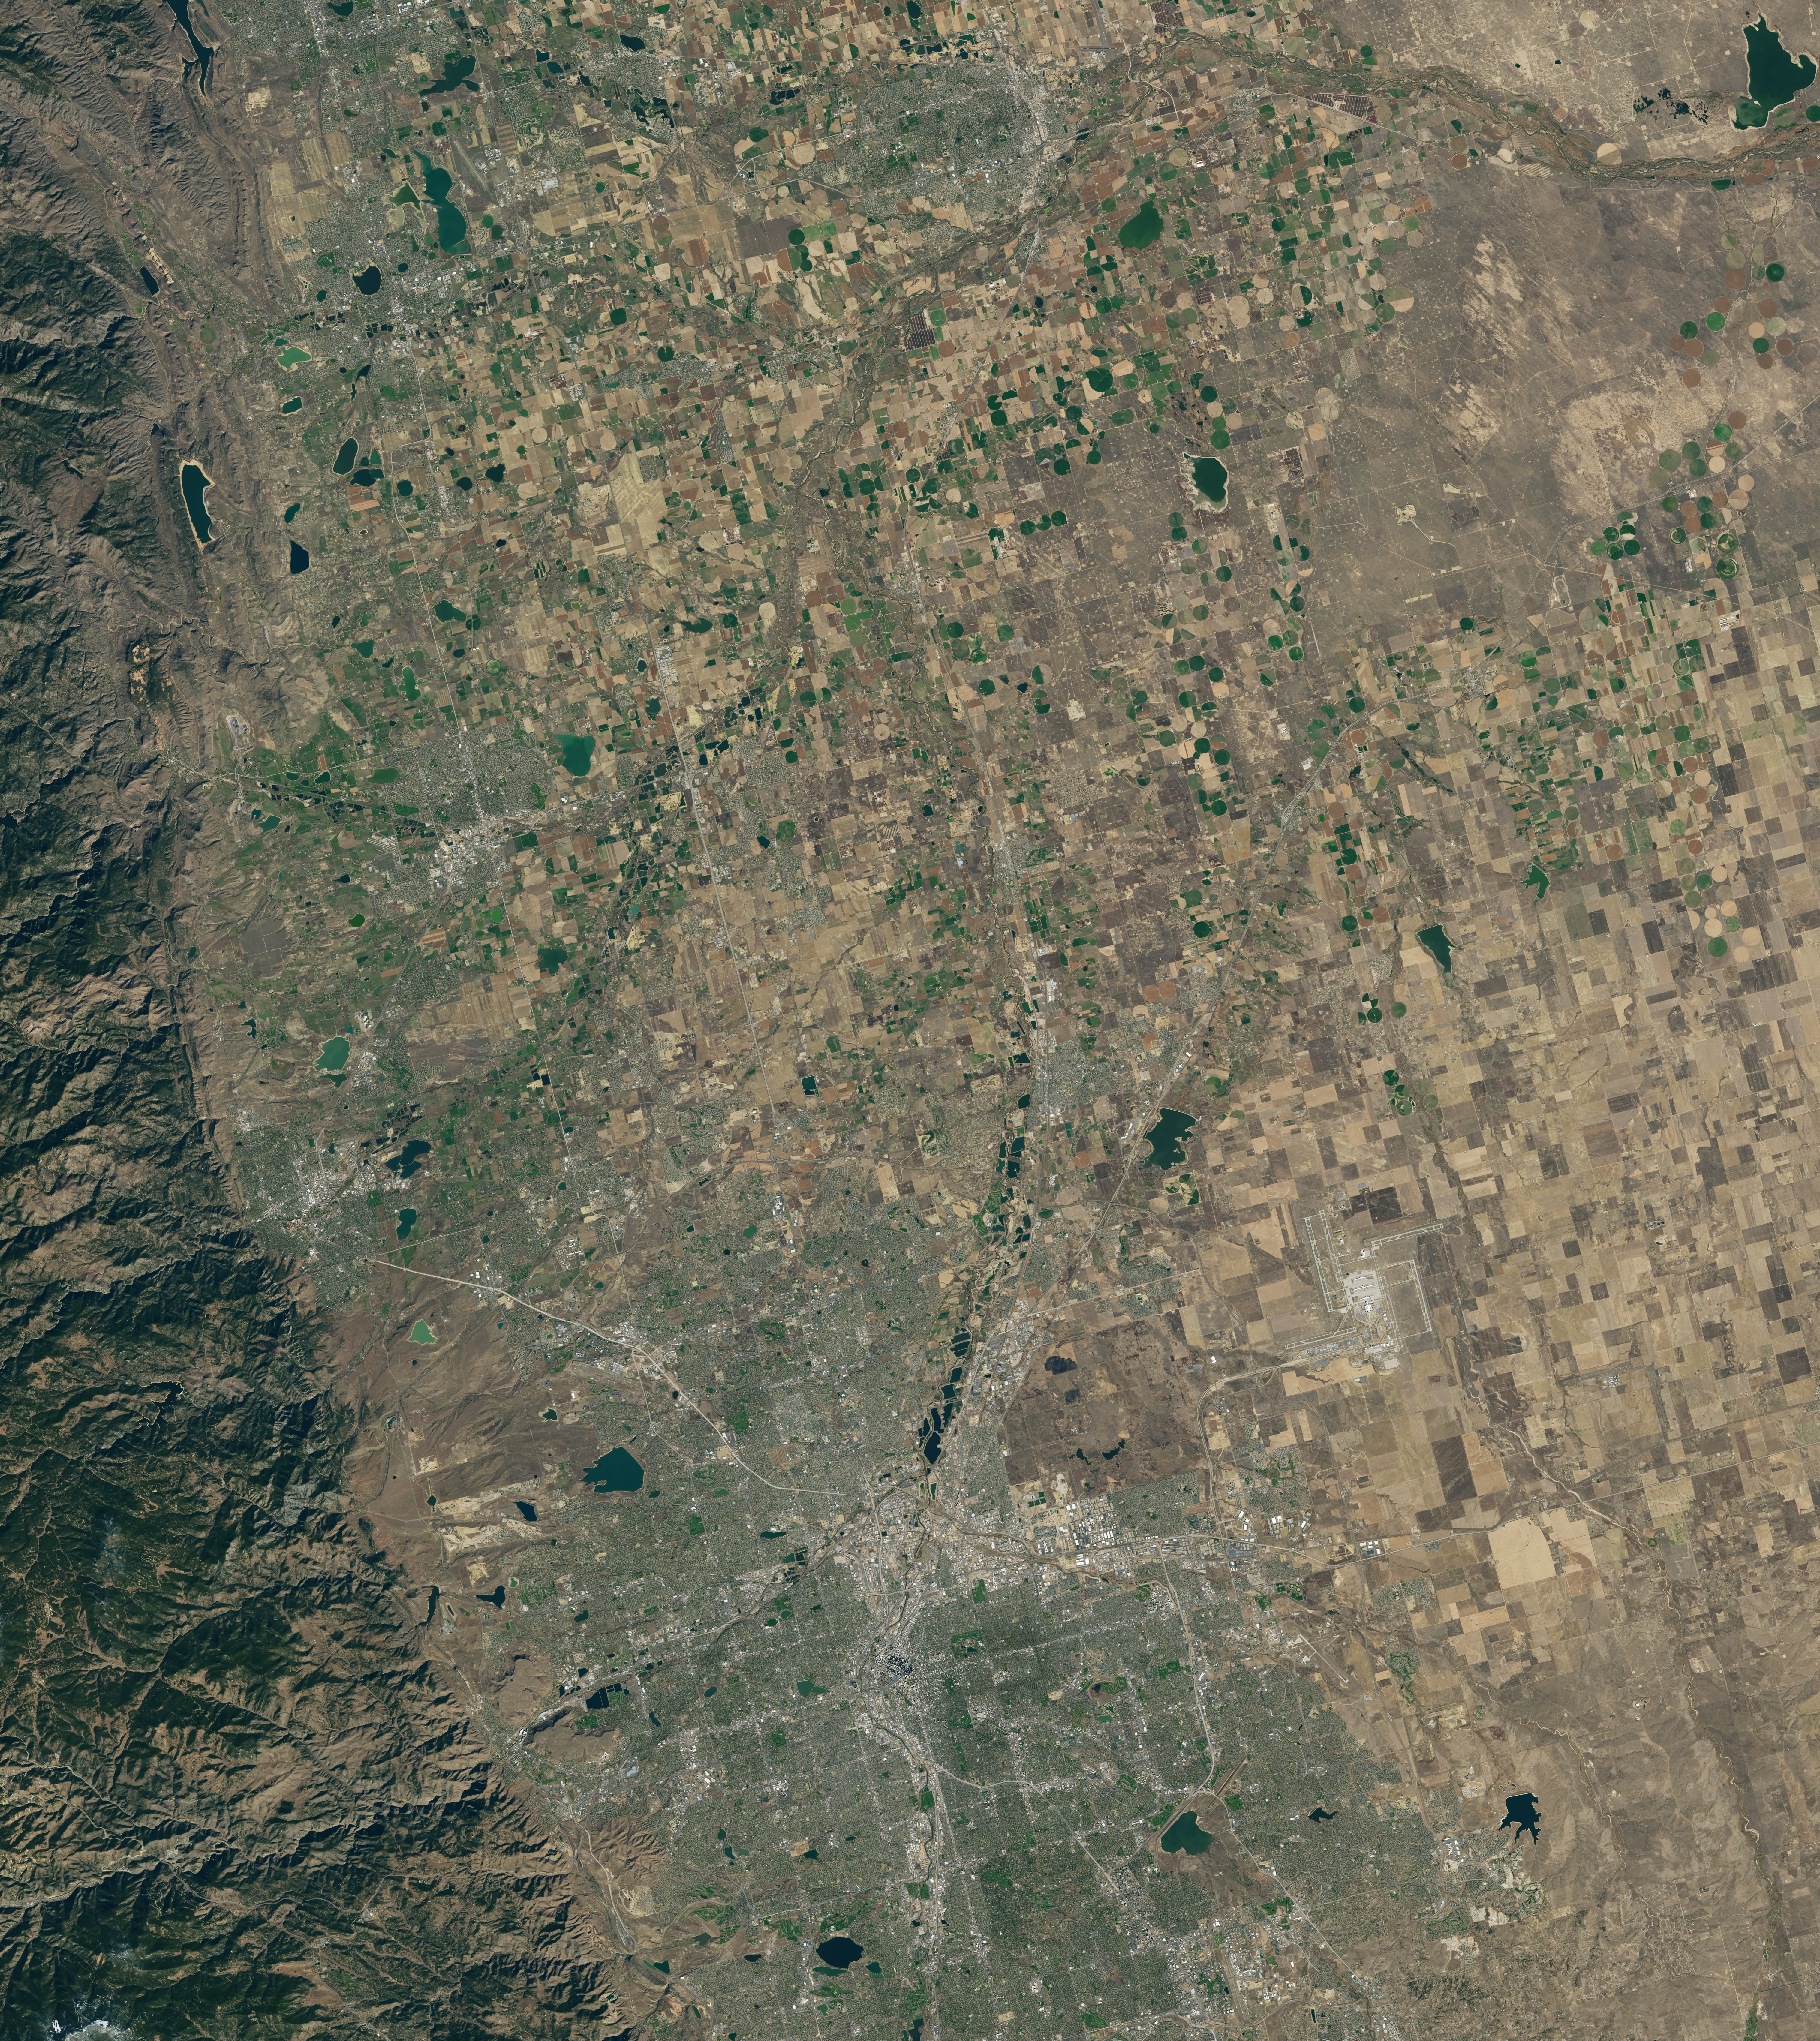

NASA Satellite Captures Super Bowl Cities - Denver, CO

Landsat 7 image of Denver area acquired Nov 3, 2015. Landsat 7 is a U.S. satellite used to acquire remotely sensed images of the Earth's land surface and surrounding coastal regions. It is maintained by the Landsat 7 Project Science Office at the NASA Goddard Space Flight Center in Greenbelt, MD...Landsat satellites have been acquiring images of the Earth’s land surface since 1972. Currently there are more than 2 million Landsat images in the National Satellite Land Remote Sensing Data Archive.

Credit: NASA/GSFC/Landsat 7